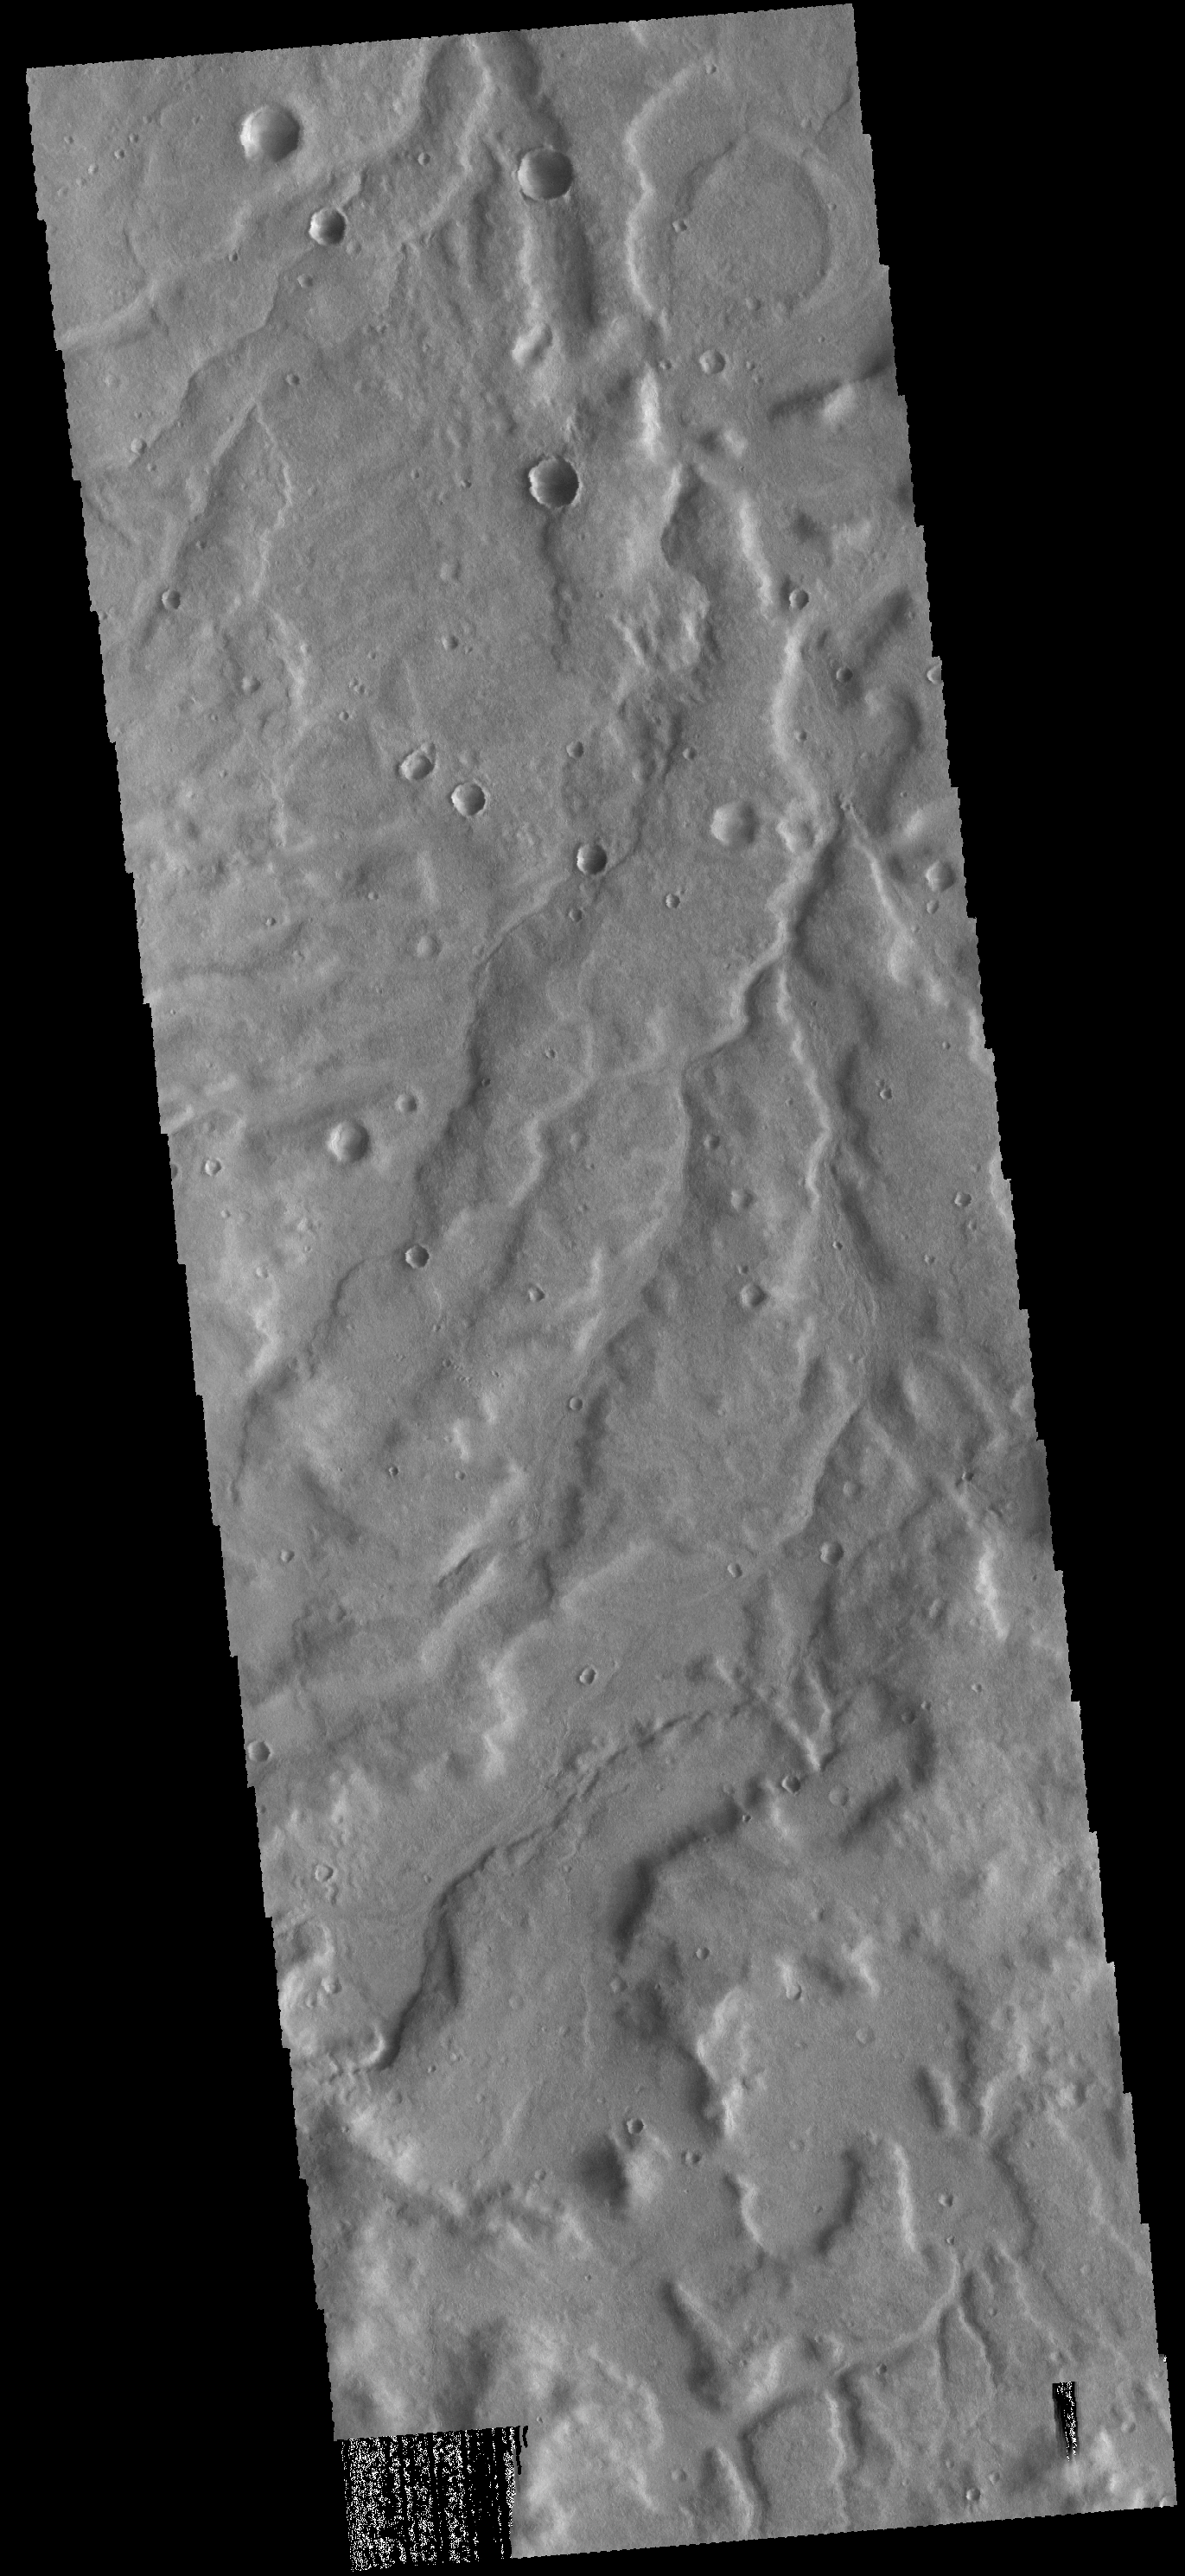

Terra Cimmeria

The unnamed channels in this VIS image are located in Terra Cimmeria.

Credit: NASA/JPL-Caltech/ASU